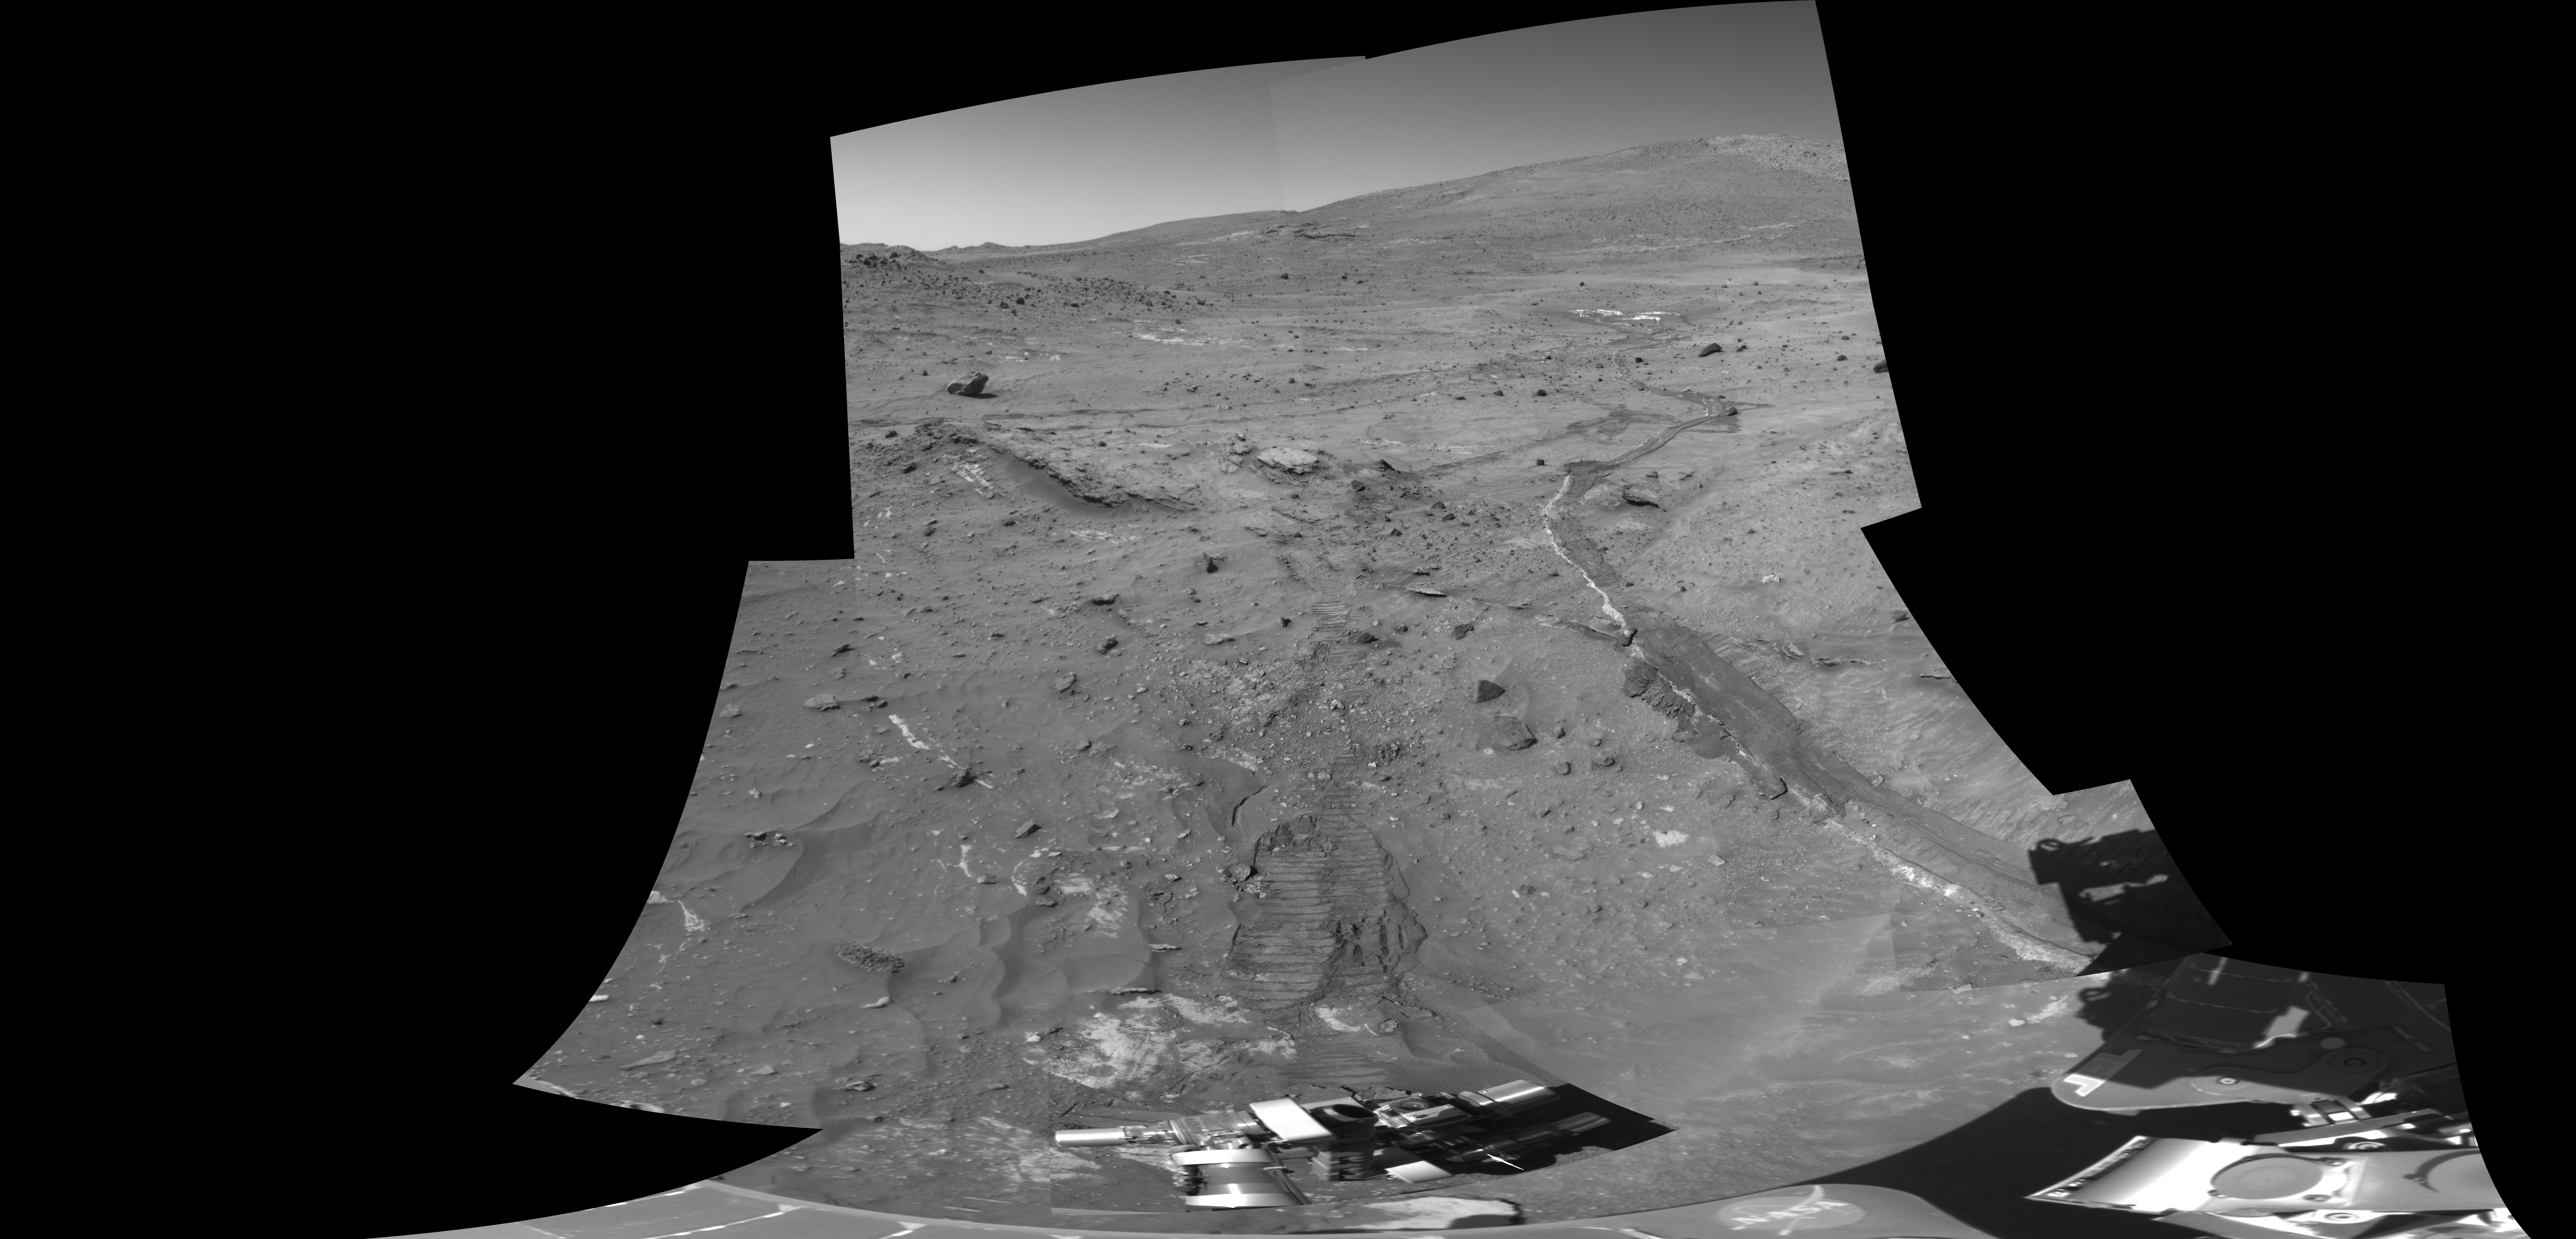

Disturbed Soil Along the Path from ‘Tyrone'(Panorama)

This view shows tracks created by NASA’s Mars Exploration Rover Spirit while traveling from the bright soil deposit seen in the upper right, informally named “Tyrone,” to the vehicle’s current location, dubbed “Winter Haven.”

Spirit parked at “Winter Haven” on a small north-facing slope to maximize solar energy input during the Martian winter. This stayover presents an opportunity to do more intensive, long-term investigations of the rover’s surroundings than are typically possible during warmer seasons when the vehicle spends more time driving from place to place. One of these activities is assessing the influence of wind by monitoring surface changes. Experience from the Viking Landers of the 1970s suggests that wind-related surface changes are more likely to occur in recently disturbed soil. This mosaic view combines two cameras’ images of disturbed soil in Spirit’s tracks, taken shortly after arriving at Winter Haven. It will provide a comparison with future images to help reveal any wind-related surface changes.

The mosaic includes images of the rover’s tracks obtained through the left eye of the navigation camera on the rover’s 807th Martian day, or sol (April 11, 2006), merged with higher-resolution images obtained through the 750-nanomater filter in the left eye of the panoramic camera on sol 835 (May 9, 2006).

Credit: NASA/JPL-Caltech/Cornell